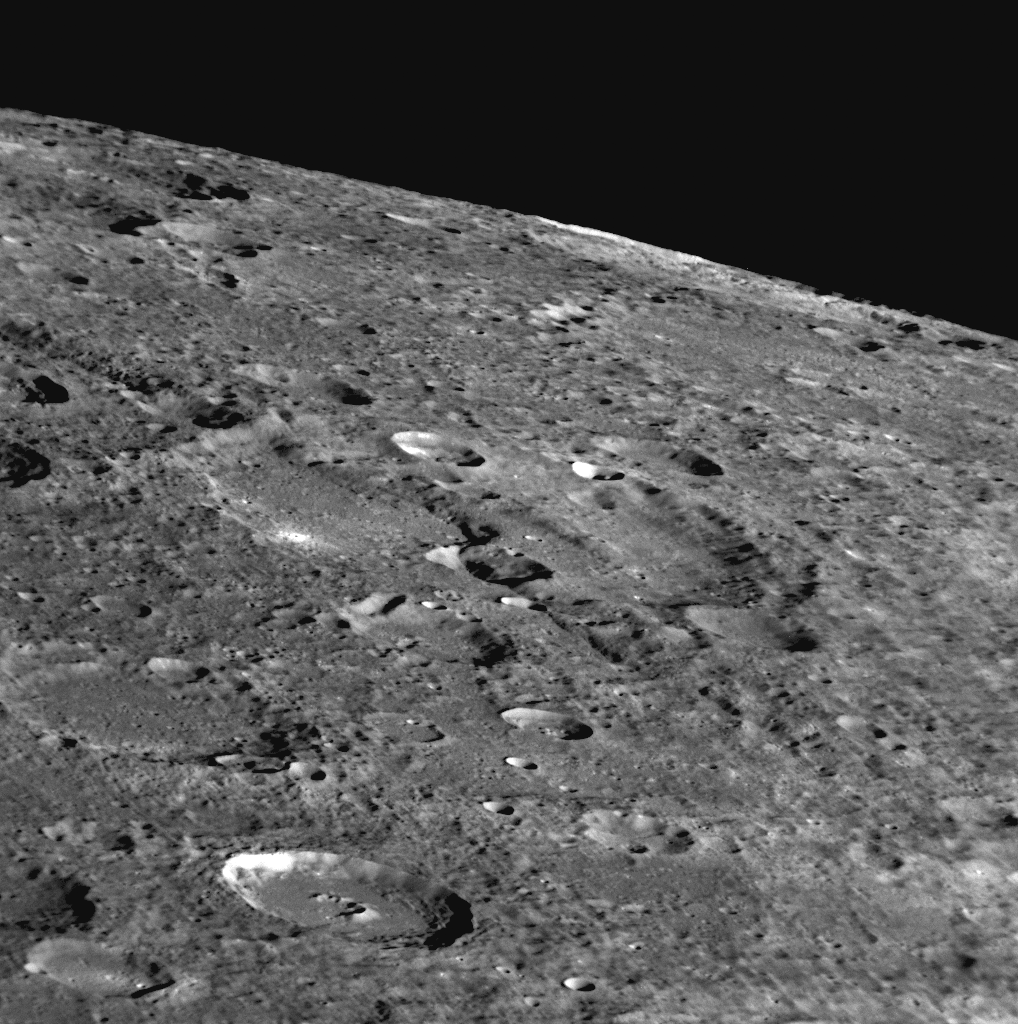

A Cliff Runs Through It

Extending from the left edge of this image downward toward the lower right corner is a long cliff face. This cliff runs through a large ancient crater in the center of the frame. Cliffs such as this one, referred to as rupes on Mercury, have been identified on other areas of the planet, such as Beagle Rupes (PIA10939) imaged during MESSENGER’s first flyby. This rupes is being seen for the first time, as this portion of Mercury’s surface is located within the “gap” present in the Mariner 10 dataset (PIA11354). This cliff may have been created when, in Mercury’s past, the entire planet cooled and the surface consequently contracted.

Date Acquired: October 6, 2008
Image Mission Elapsed Time (MET): 131771143
Instrument: Narrow Angle Camera (NAC) of the Mercury Dual Imaging System (MDIS)
Resolution: 150 meters/pixel (0.09 miles/pixel)
Scale: The bottom of this image is about 150 kilometers across (93 miles)
Spacecraft Altitude: 5,700 kilometers (3,500 miles)

These images are from MESSENGER, a NASA Discovery mission to conduct the first orbital study of the innermost planet, Mercury. For information regarding the use of images, see the MESSENGER image use policy.

Credit: NASA/Johns Hopkins University Applied Physics Laboratory/Carnegie Institution of Washington